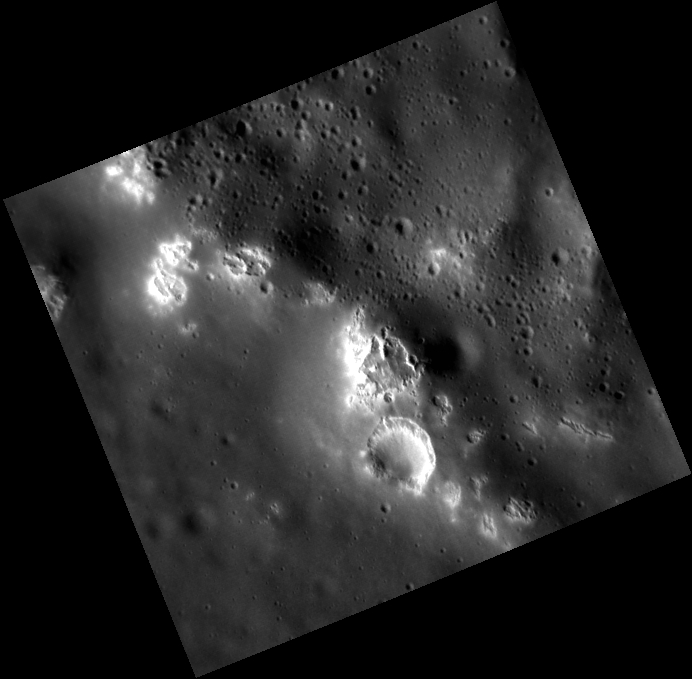

Peak Clingers

Focusing on the central peaks of a large unnamed crater between Stravinsky and Velazquez, this image takes a close look at hollows on both the crater floor and the peaks. It is interesting to note that the hollows seem to follow the shape of the central peak ring, and are seen in lower concentrations on the crater floor. Another interesting observation is that the large hollow in the center of the image has a crisp, fresh appearance. This suggests that some hollows are relatively young features, and could be in the process of forming today.

This image was acquired as a high-resolution targeted observation. Targeted observations are images of a small area on Mercury’s surface at resolutions much higher than the 200-meter/pixel morphology base map. It is not possible to cover all of Mercury’s surface at this high resolution, but typically several areas of high scientific interest are imaged in this mode each week.

Date acquired: May 10, 2011
Image Mission Elapsed Time (MET): 213547274
Image ID: 237117
Instrument: Narrow Angle Camera (NAC) of the Mercury Dual Imaging System (MDIS)
Center Latitude: 43.71°
Center Longitude: 290.9° E
Resolution: 21 meters/pixel
Scale: This image from corner to corner is approximately 15 km (9 mi.)
Incidence Angle: 68.0°
Emission Angle: 17.3°
Phase Angle: 85.4°

The MESSENGER spacecraft is the first ever to orbit the planet Mercury, and the spacecraft’s seven scientific instruments and radio science investigation are unraveling the history and evolution of the Solar System’s innermost planet. MESSENGER acquired over 150,000 images and extensive other data sets. MESSENGER is capable of continuing orbital operations until early 2015.

For information regarding the use of images, see the MESSENGER image use policy.

Credit: NASA/Johns Hopkins University Applied Physics Laboratory/Carnegie Institution of Washington